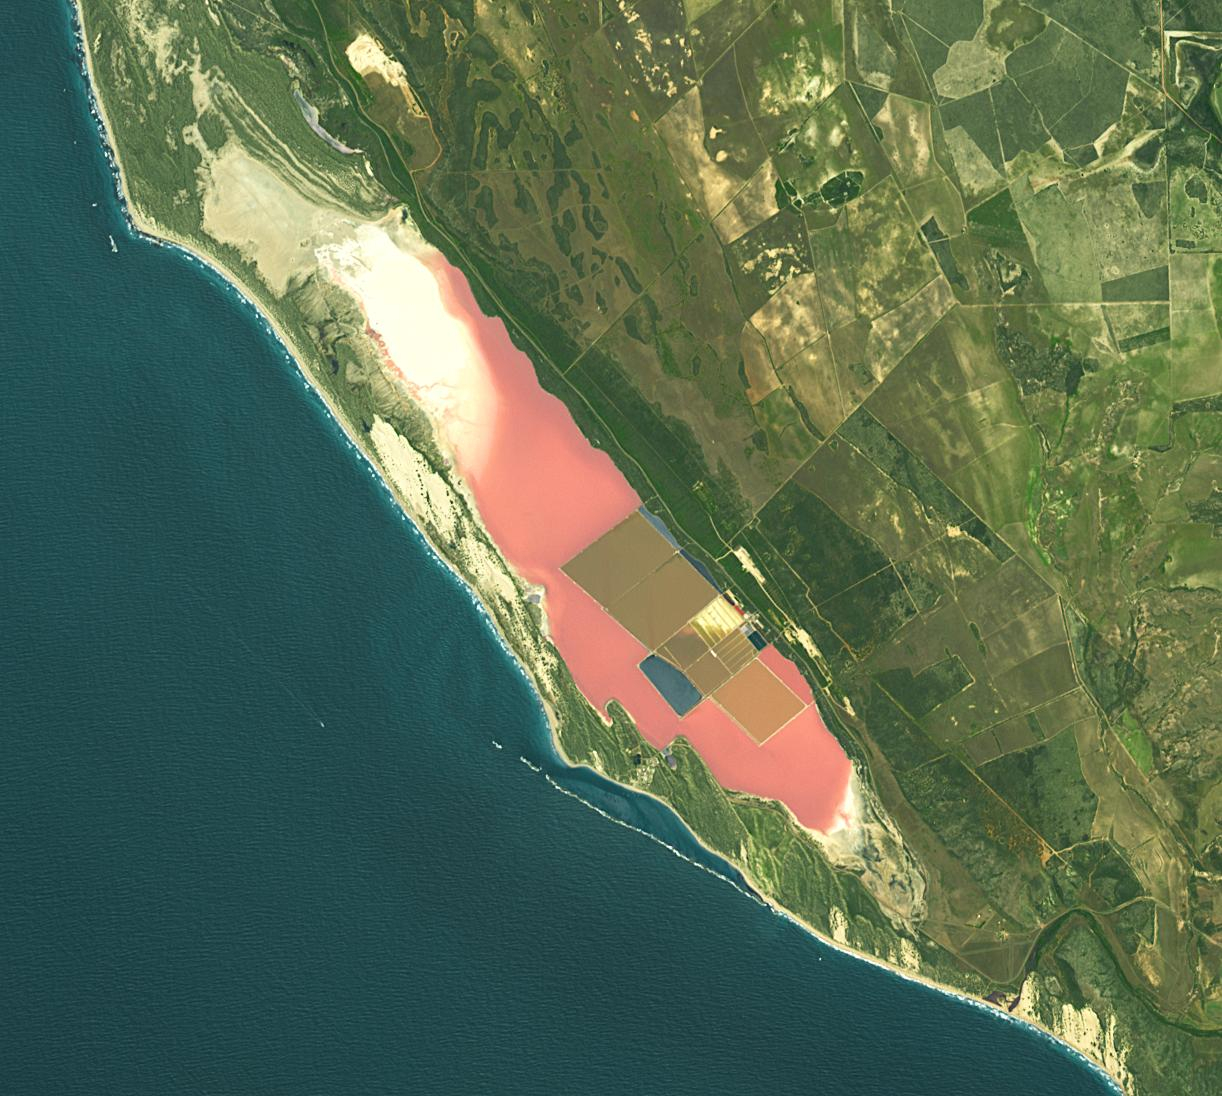

Hutt Lagoon, Australia

Hutt Lagoon is an elongate lake, located in a dune swale adjacent to the coast of the Indian Ocean, in the mid west region of Western Australia. Port Gregory is located between the ocean and the lake’s southern shore. Hutt Lagoon is a pink lake, due to the presence of an algae that produces beta-carotene. A microalgae production plant is the world’s largest. The image was acquired September 30, 2012, covers an area of 16.5 by 18.3 km, and is locate at 28.1 degrees south, 114.2 degrees east.

With its 14 spectral bands from the visible to the thermal infrared wavelength region and its high spatial resolution of about 50 to 300 feet (15 to 90 meters), ASTER images Earth to map and monitor the changing surface of our planet. ASTER is one of five Earth-observing instruments launched Dec. 18, 1999, on Terra. The instrument was built by Japan’s Ministry of Economy, Trade and Industry. A joint U.S./Japan science team is responsible for validation and calibration of the instrument and data products.

The broad spectral coverage and high spectral resolution of ASTER provides scientists in numerous disciplines with critical information for surface mapping and monitoring of dynamic conditions and temporal change. Example applications are monitoring glacial advances and retreats; monitoring potentially active volcanoes; identifying crop stress; determining cloud morphology and physical properties; wetlands evaluation; thermal pollution monitoring; coral reef degradation; surface temperature mapping of soils and geology; and measuring surface heat balance.

The U.S. science team is located at NASA’s Jet Propulsion Laboratory in Pasadena, Calif. The Terra mission is part of NASA’s Science Mission Directorate, Washington.

Credit: NASA/METI/AIST/Japan Space Systems, and U.S./Japan ASTER Science Team